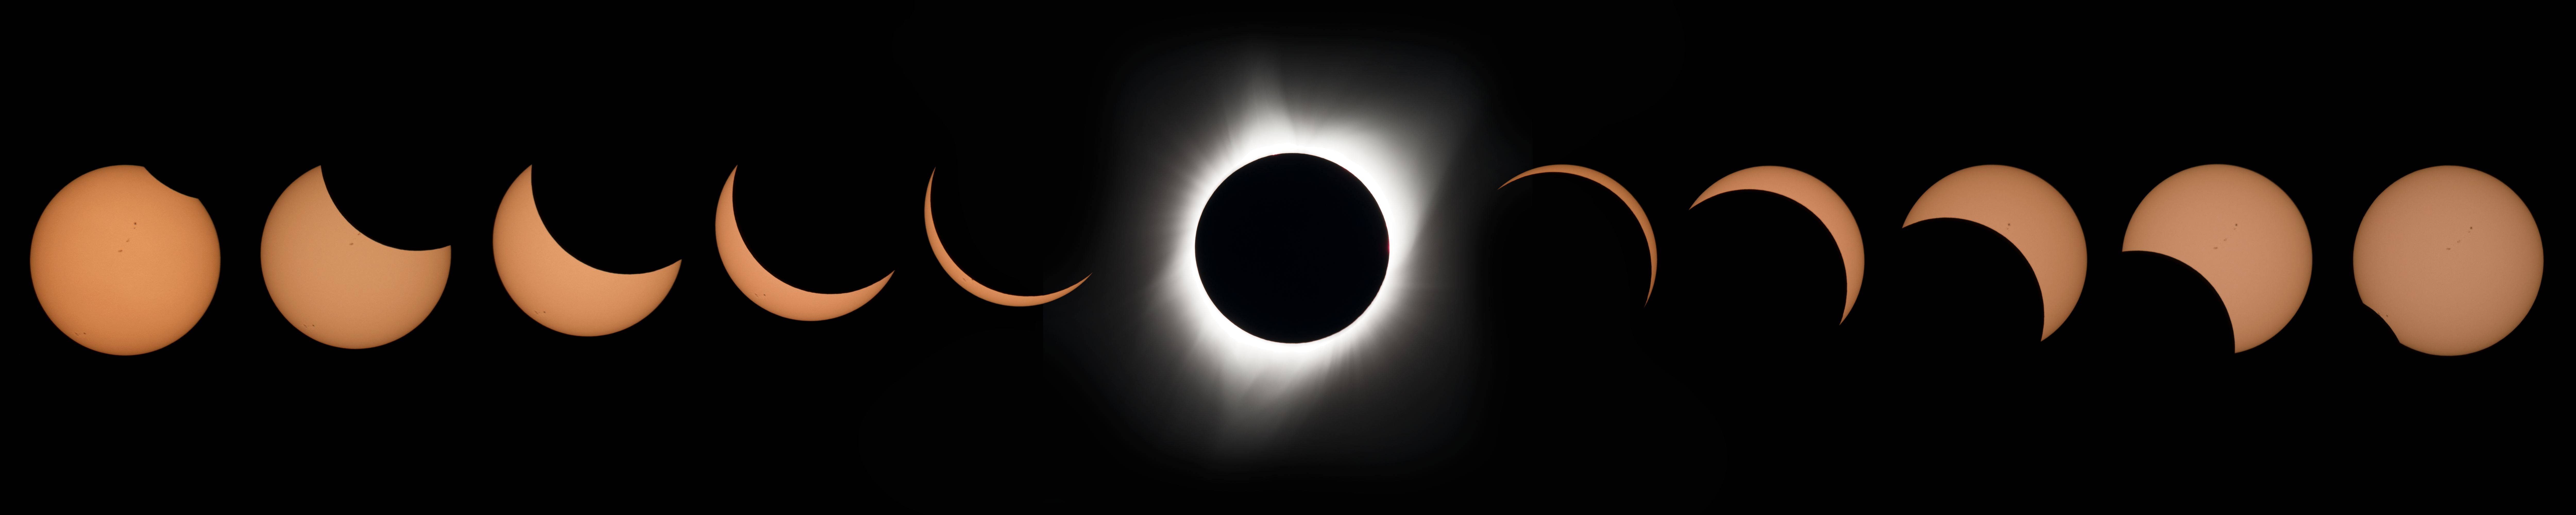

2017 Total Solar Eclipse

A total solar eclipse is seen on Monday, Aug. 21, 2017 above Madras, Oregon. A total solar eclipse swept across a narrow portion of the contiguous United States from Lincoln Beach, Oregon to Charleston, South Carolina. A partial solar eclipse was visible across the entire North American continent along with parts of South America, Africa, and Europe.

Credit: NASA/Aubrey Gemignani